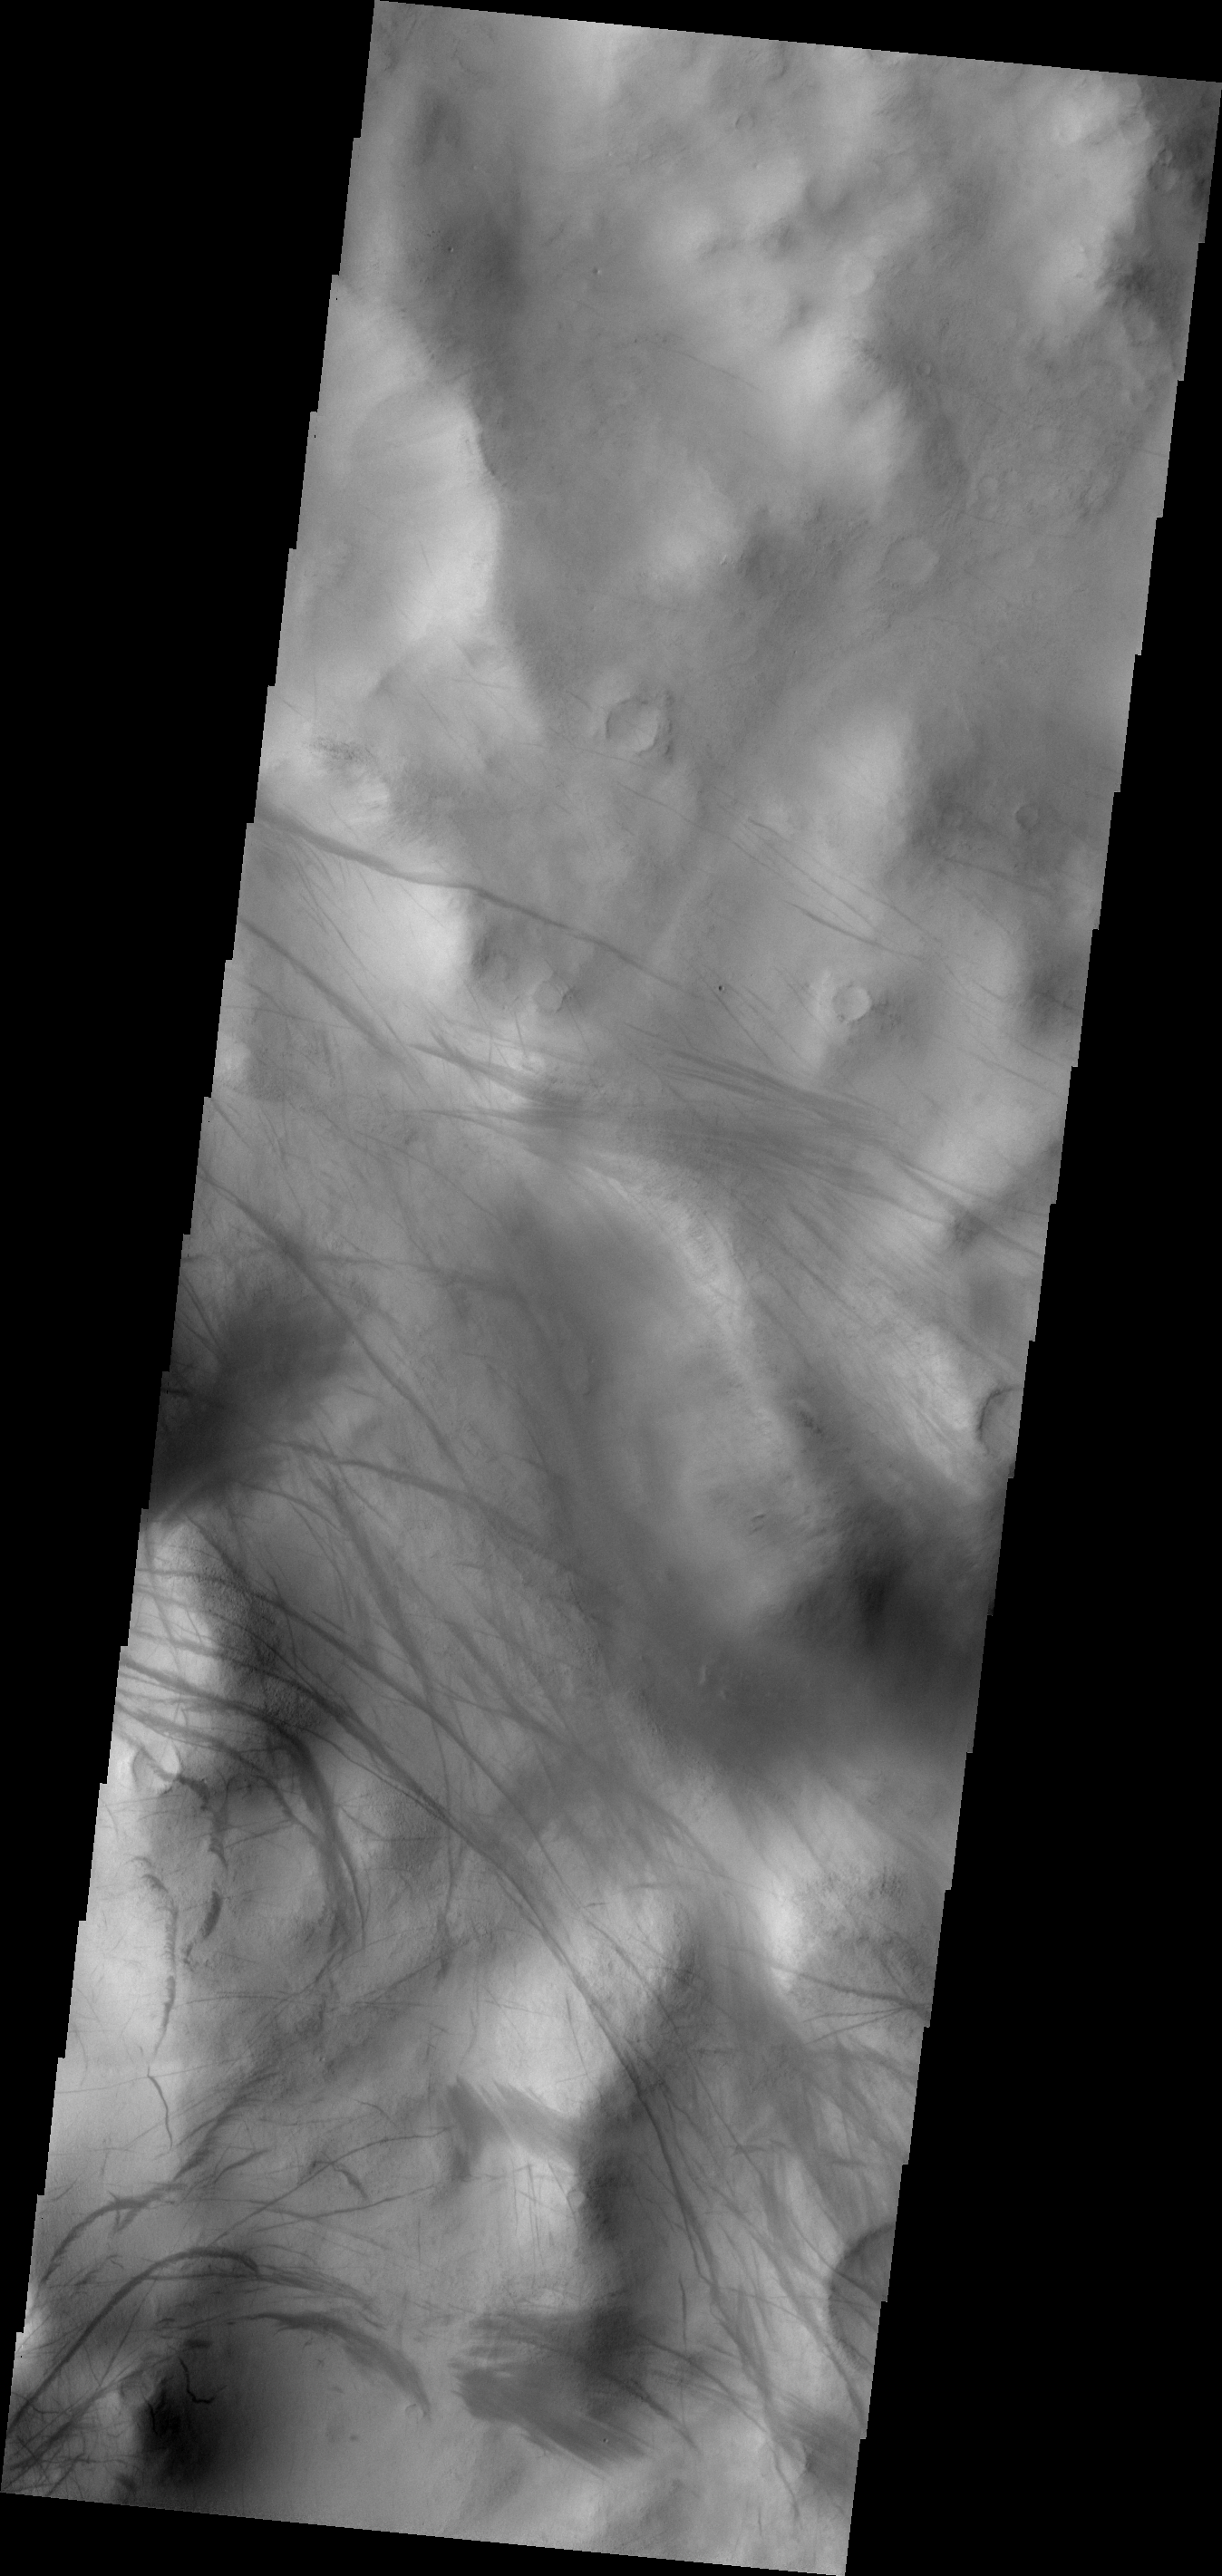

Dust Devil Tracks

The dust devil tracks in this VIS image are located along Nia Vallis. The Argyre Basin is located to the northwest of this image.

Image information: VIS instrument. Latitude -59.7N, Longitude 325.7E. 17 meter/pixel resolution.

Please see the THEMIS Data Citation Note for details on crediting THEMIS images.

Note: this THEMIS visual image has not been radiometrically nor geometrically calibrated for this preliminary release. An empirical correction has been performed to remove instrumental effects. A linear shift has been applied in the cross-track and down-track direction to approximate spacecraft and planetary motion. Fully calibrated and geometrically projected images will be released through the Planetary Data System in accordance with Project policies at a later time.

NASA’s Jet Propulsion Laboratory manages the 2001 Mars Odyssey mission for NASA’s Office of Space Science, Washington, D.C. The Thermal Emission Imaging System (THEMIS) was developed by Arizona State University, Tempe, in collaboration with Raytheon Santa Barbara Remote Sensing. The THEMIS investigation is led by Dr. Philip Christensen at Arizona State University. Lockheed Martin Astronautics, Denver, is the prime contractor for the Odyssey project, and developed and built the orbiter. Mission operations are conducted jointly from Lockheed Martin and from JPL, a division of the California Institute of Technology in Pasadena.

Credit: NASA/JPL/ASU